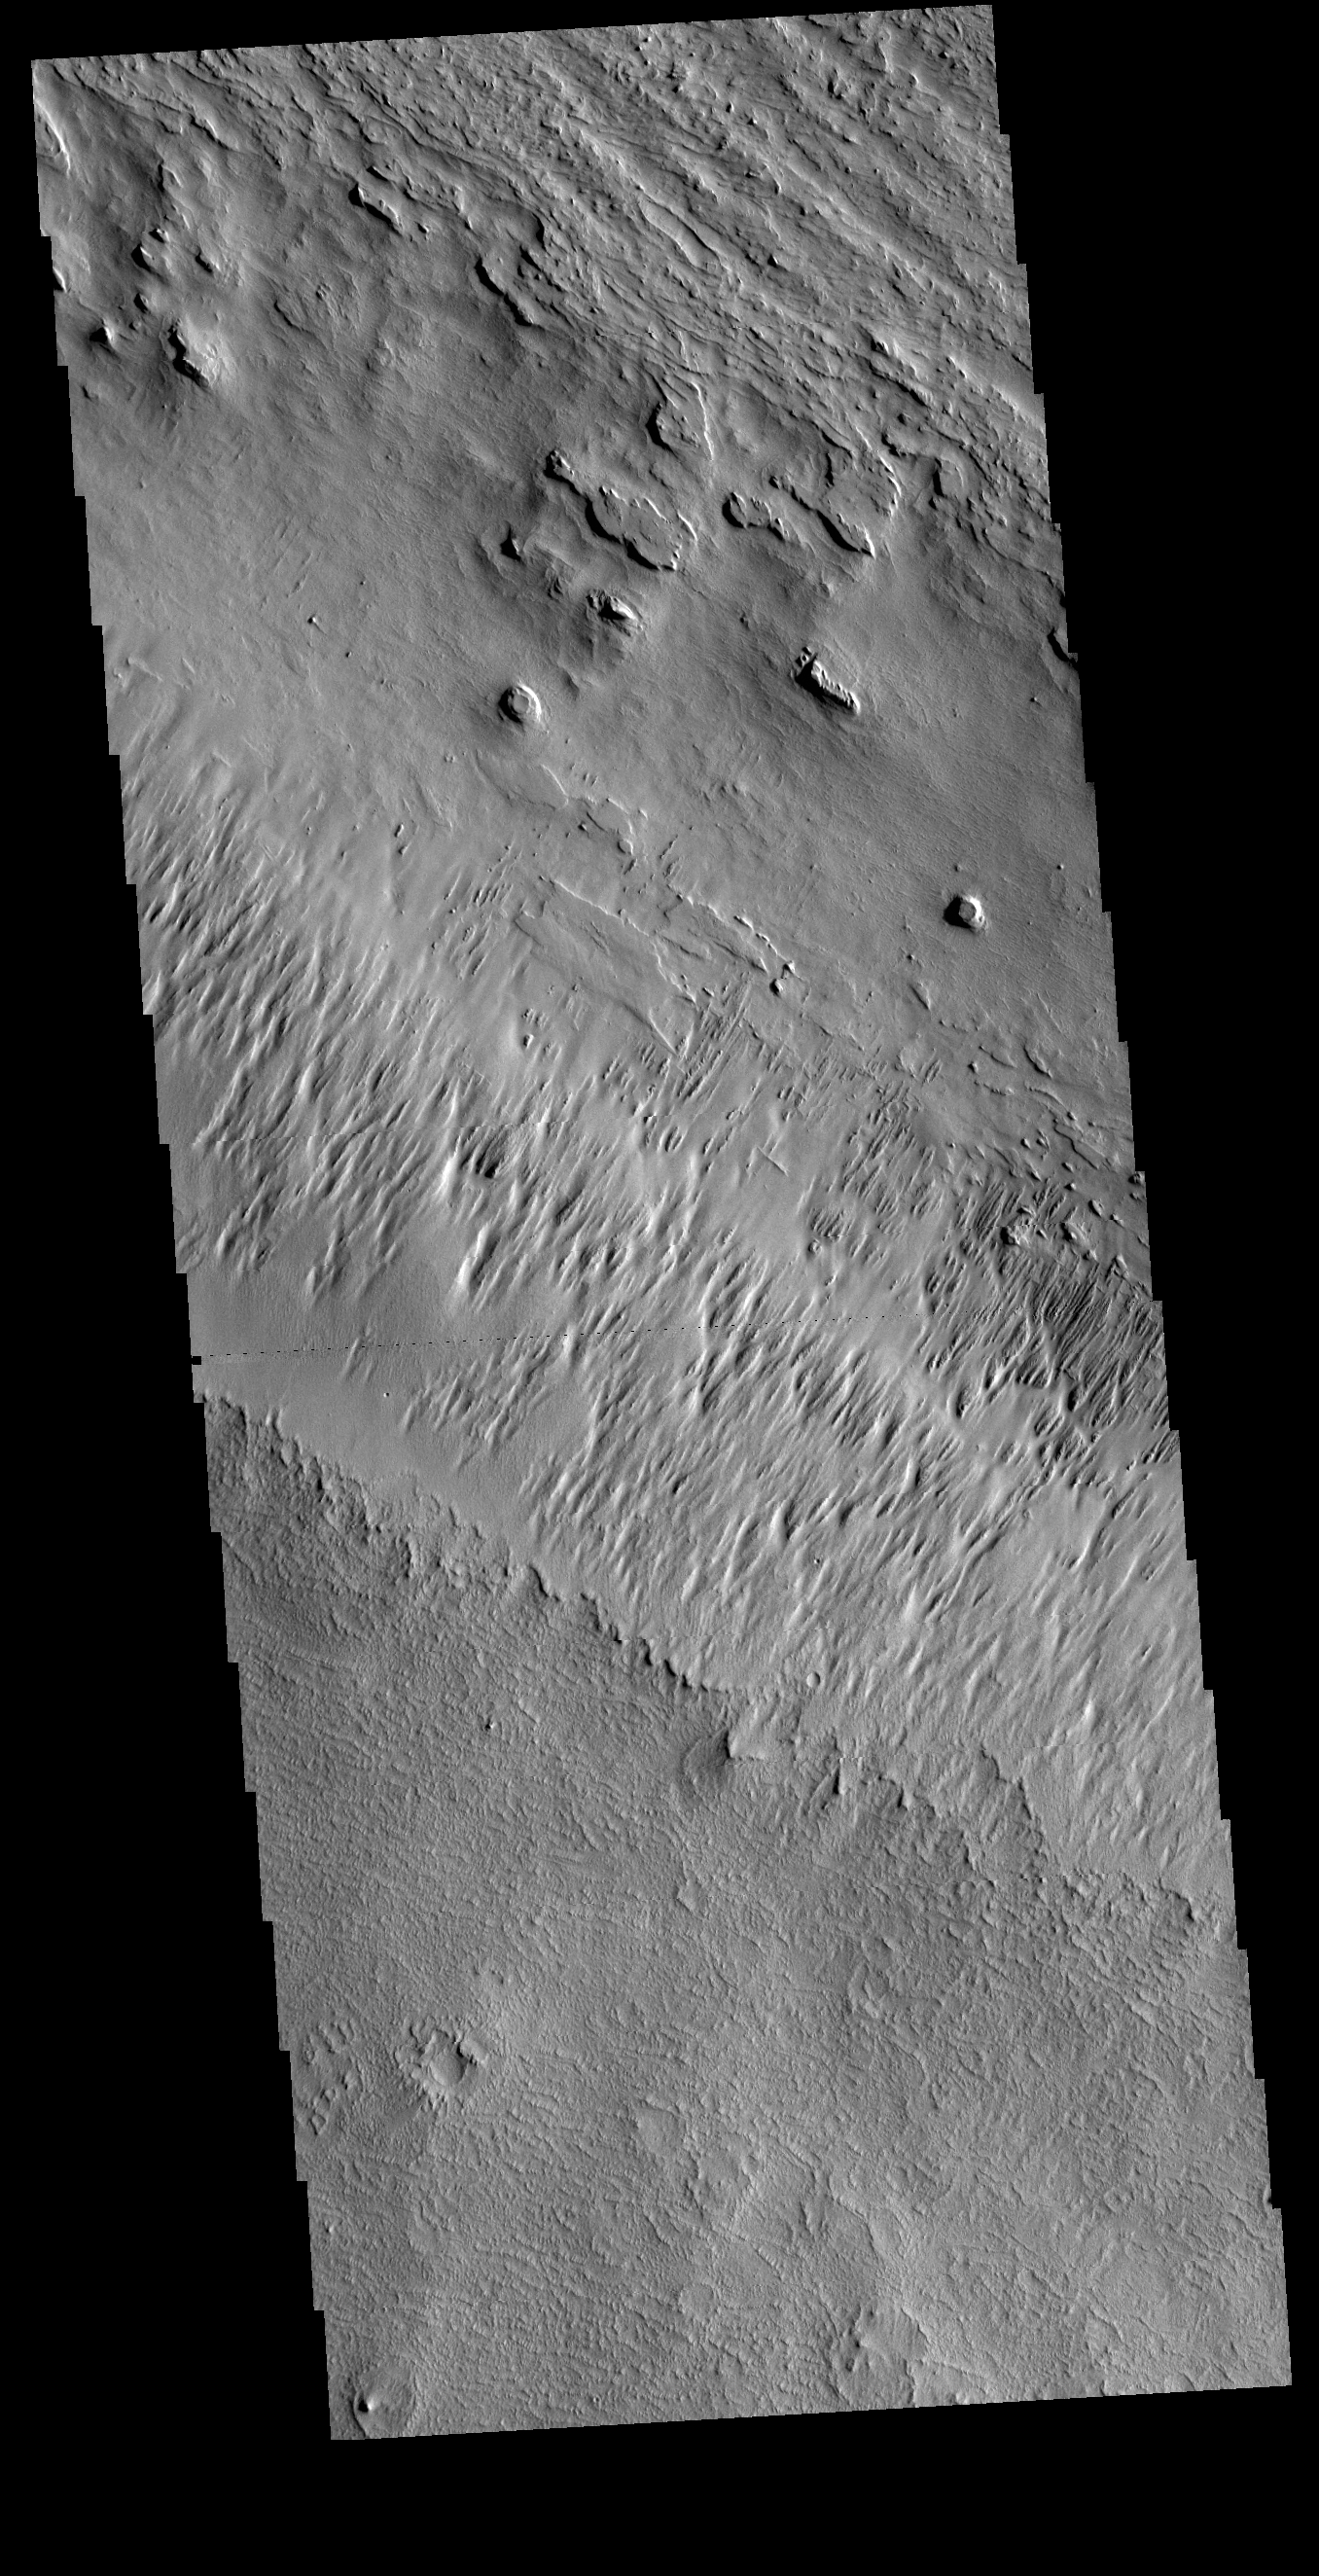

Wind Etching

In regions of poorly cemented surface materials it is possible to create large features due to just the action of the wind. The equatorial region between Olympus Mons and Apollinaris Mons is dominated by wind etched regions. This region east of Apollinaris Mons contains just such a terrain. The direction of the wind aligns with the ridges and valleys. The dominant wind direction in this region is southeast to northwest; however, other wind directions can occur within a localized region.The top of this VIS image follows the regional trend, with a smaller central surface indicating winds perpendicular to the prevailing direction.

Credit: NASA/JPL-Caltech/ASU